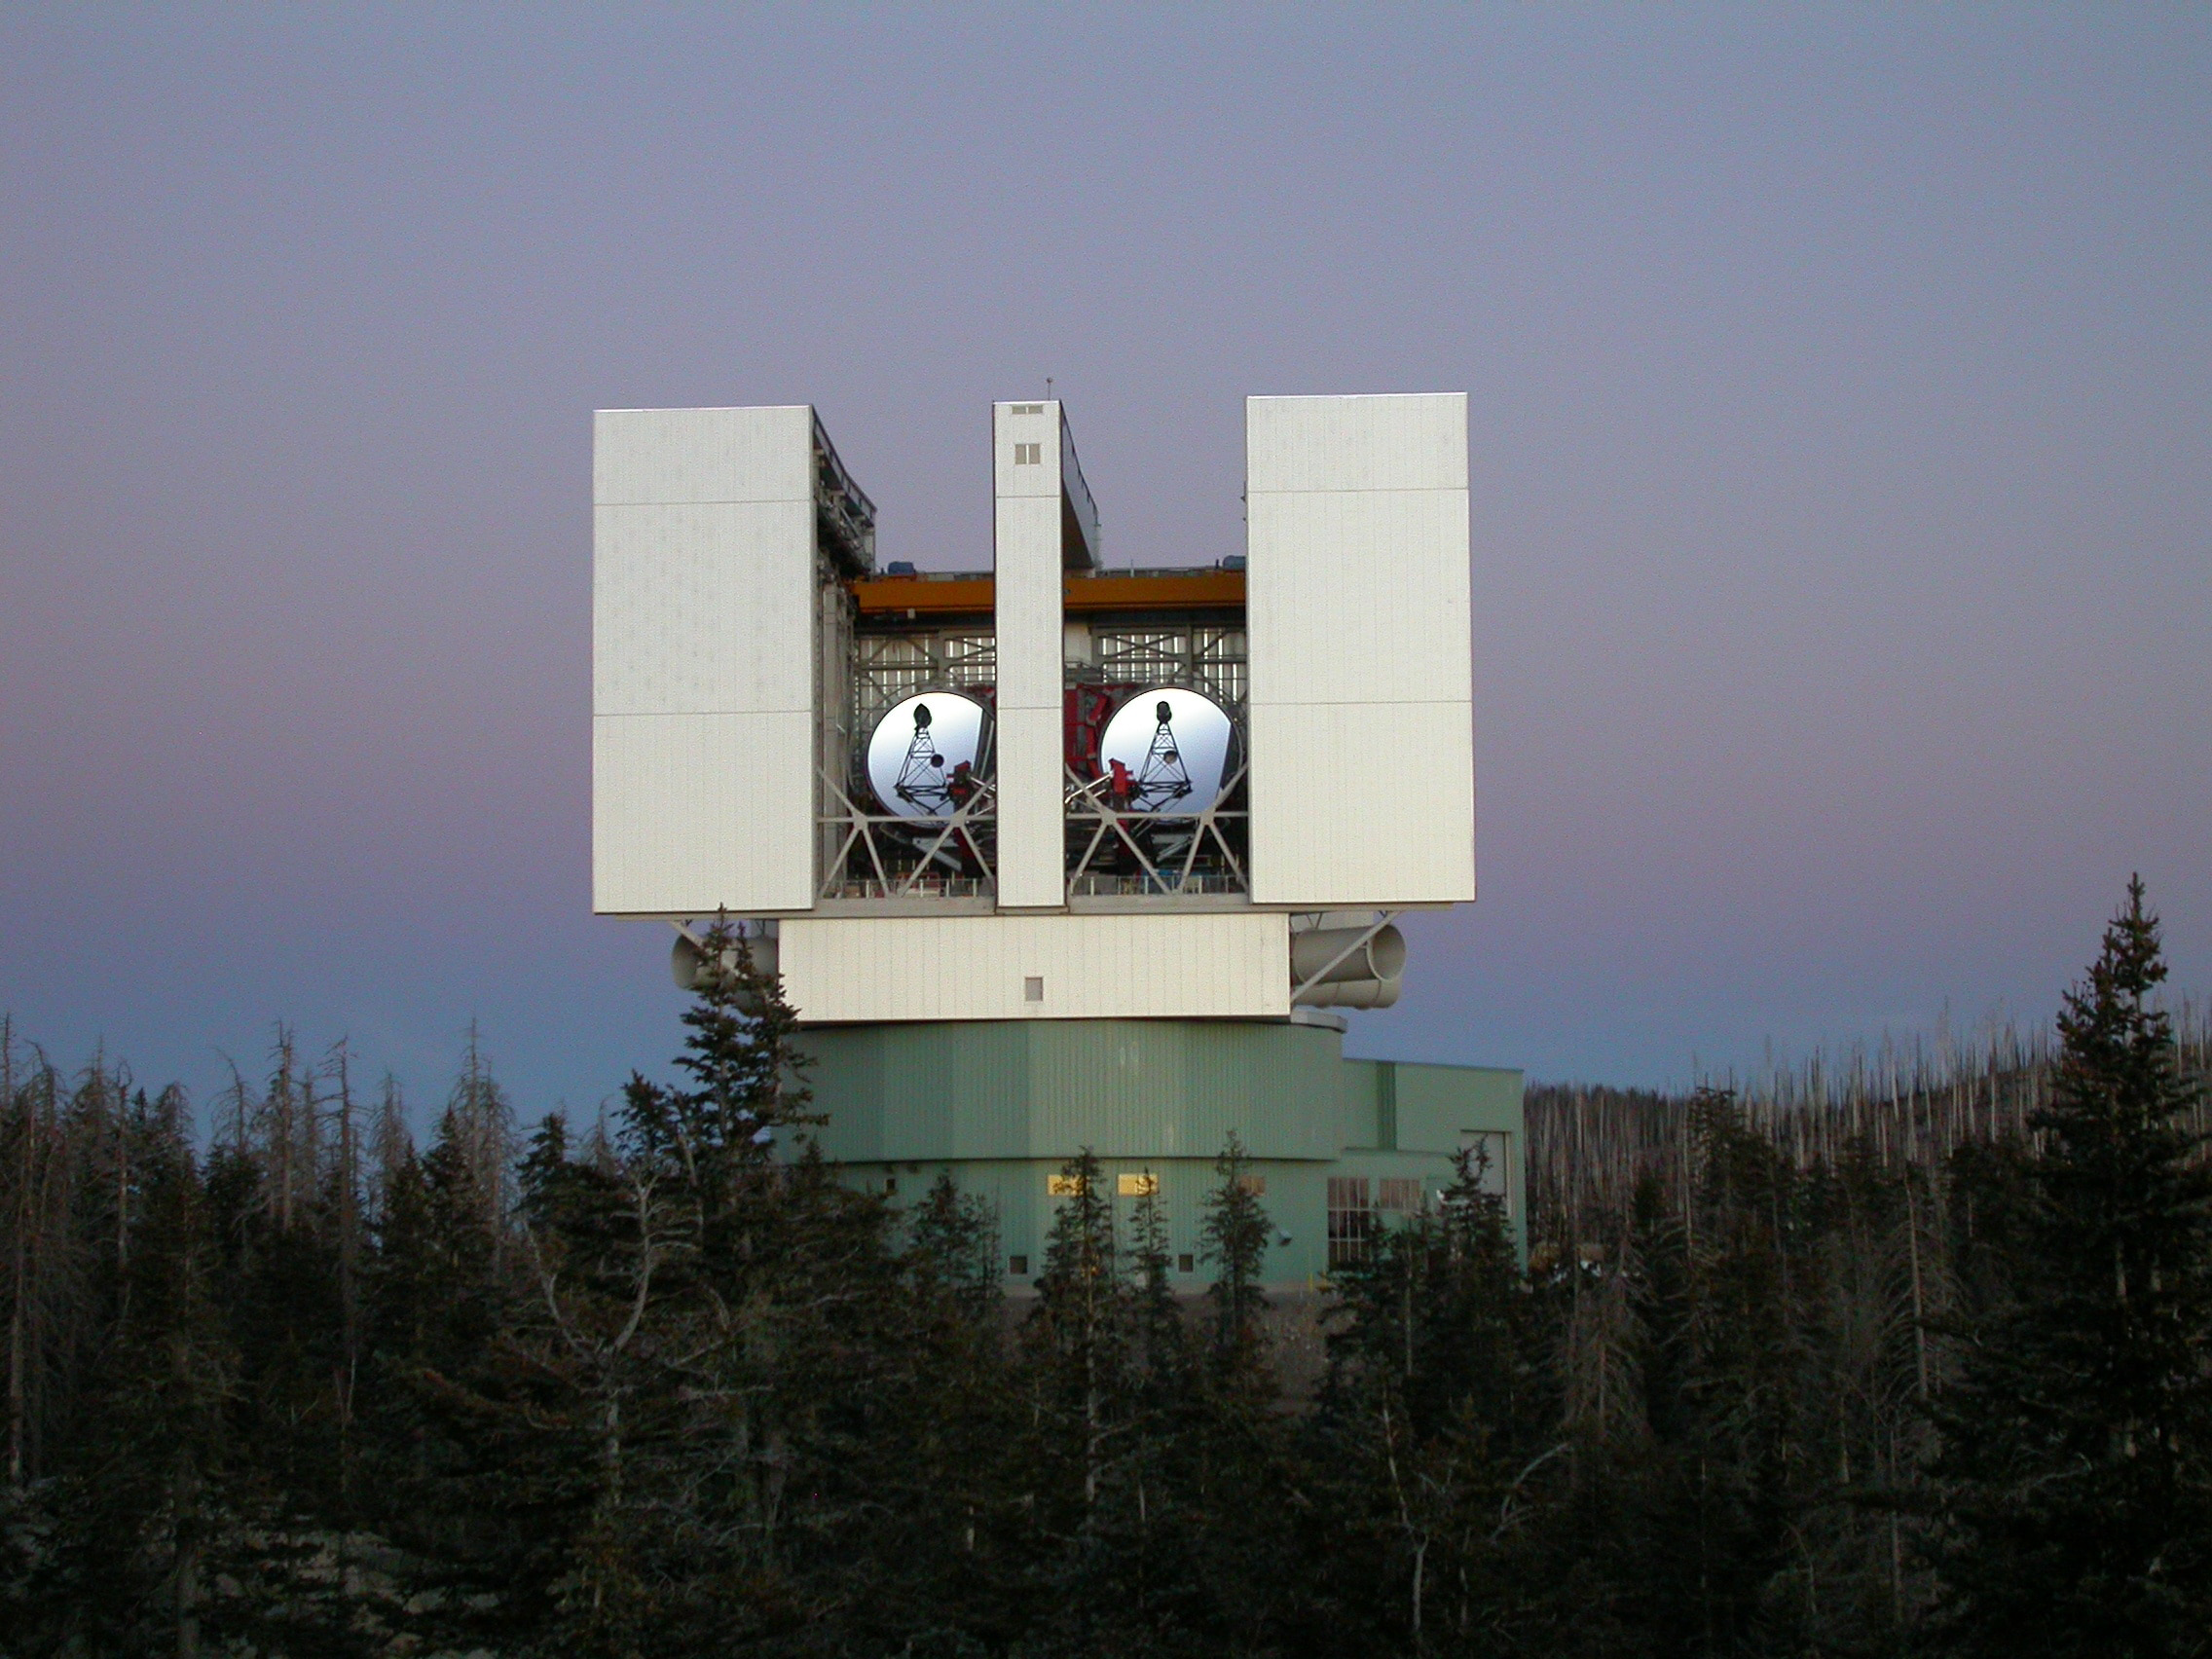

Large Binocular Telescope Interferometer (LBTI)

The Large Binocular Telescope Interferometer, or LBTI, is a ground-based instrument connecting two 8-meter class telescopes on Mount Graham in Arizona to form the largest single-mount telescope in the world. The interferometer is designed to detect and study stars and planets outside our solar system.

Credit: NASA/JPL-Caltech